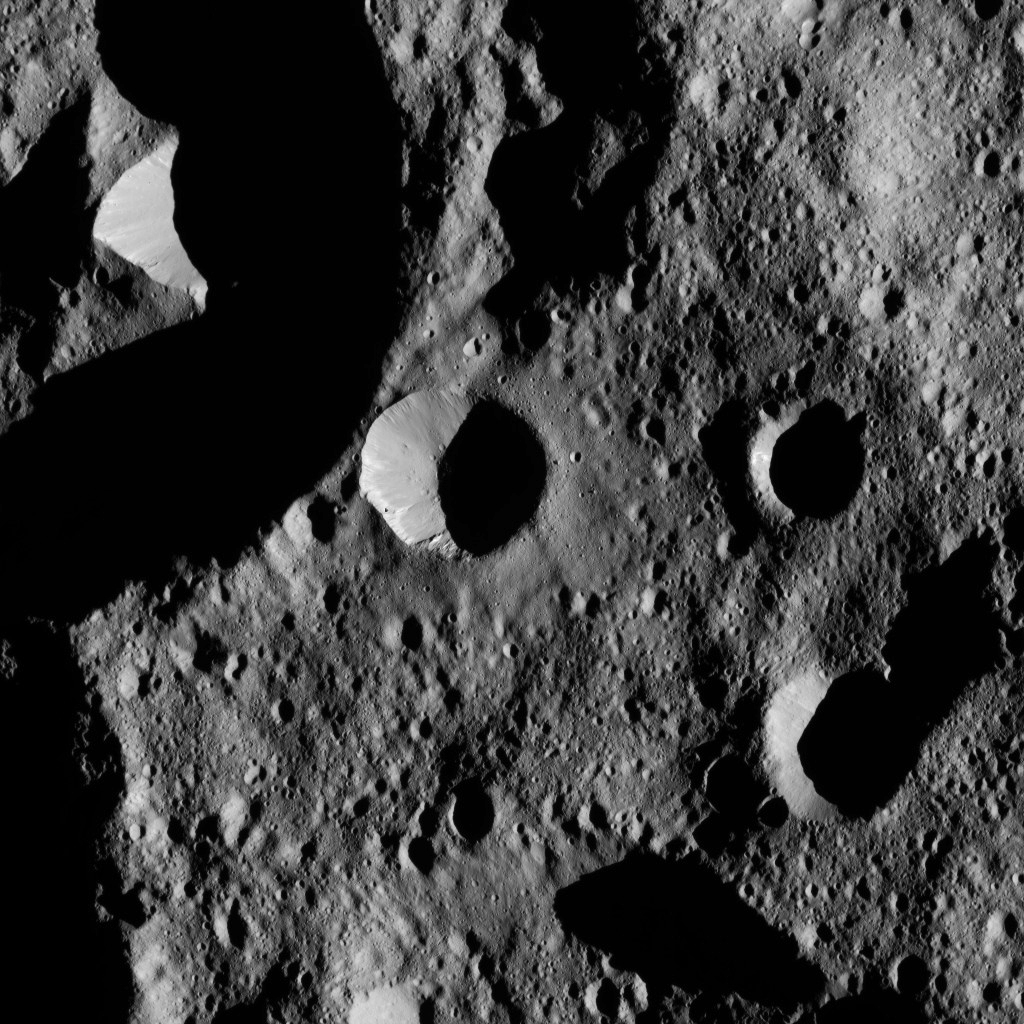

Dawn LAMO Image 177

This view from NASA’s Dawn spacecraft shows terrain in the northern hemisphere of Ceres, near Jarovit Crater.

Dawn took this image on June 2, 2016, from its low-altitude mapping orbit, at a distance of about 240 miles (385 kilometers) above the surface. The image resolution is 120 feet (35 meters) per pixel.

Dawn’s mission is managed by JPL for NASA’s Science Mission Directorate in Washington. Dawn is a project of the directorate’s Discovery Program, managed by NASA’s Marshall Space Flight Center in Huntsville, Alabama. UCLA is responsible for overall Dawn mission science. Orbital ATK, Inc., in Dulles, Virginia, designed and built the spacecraft. The German Aerospace Center, the Max Planck Institute for Solar System Research, the Italian Space Agency and the Italian National Astrophysical Institute are international partners on the mission team.

Credit: NASA/JPL-Caltech/UCLA/MPS/DLR/IDA